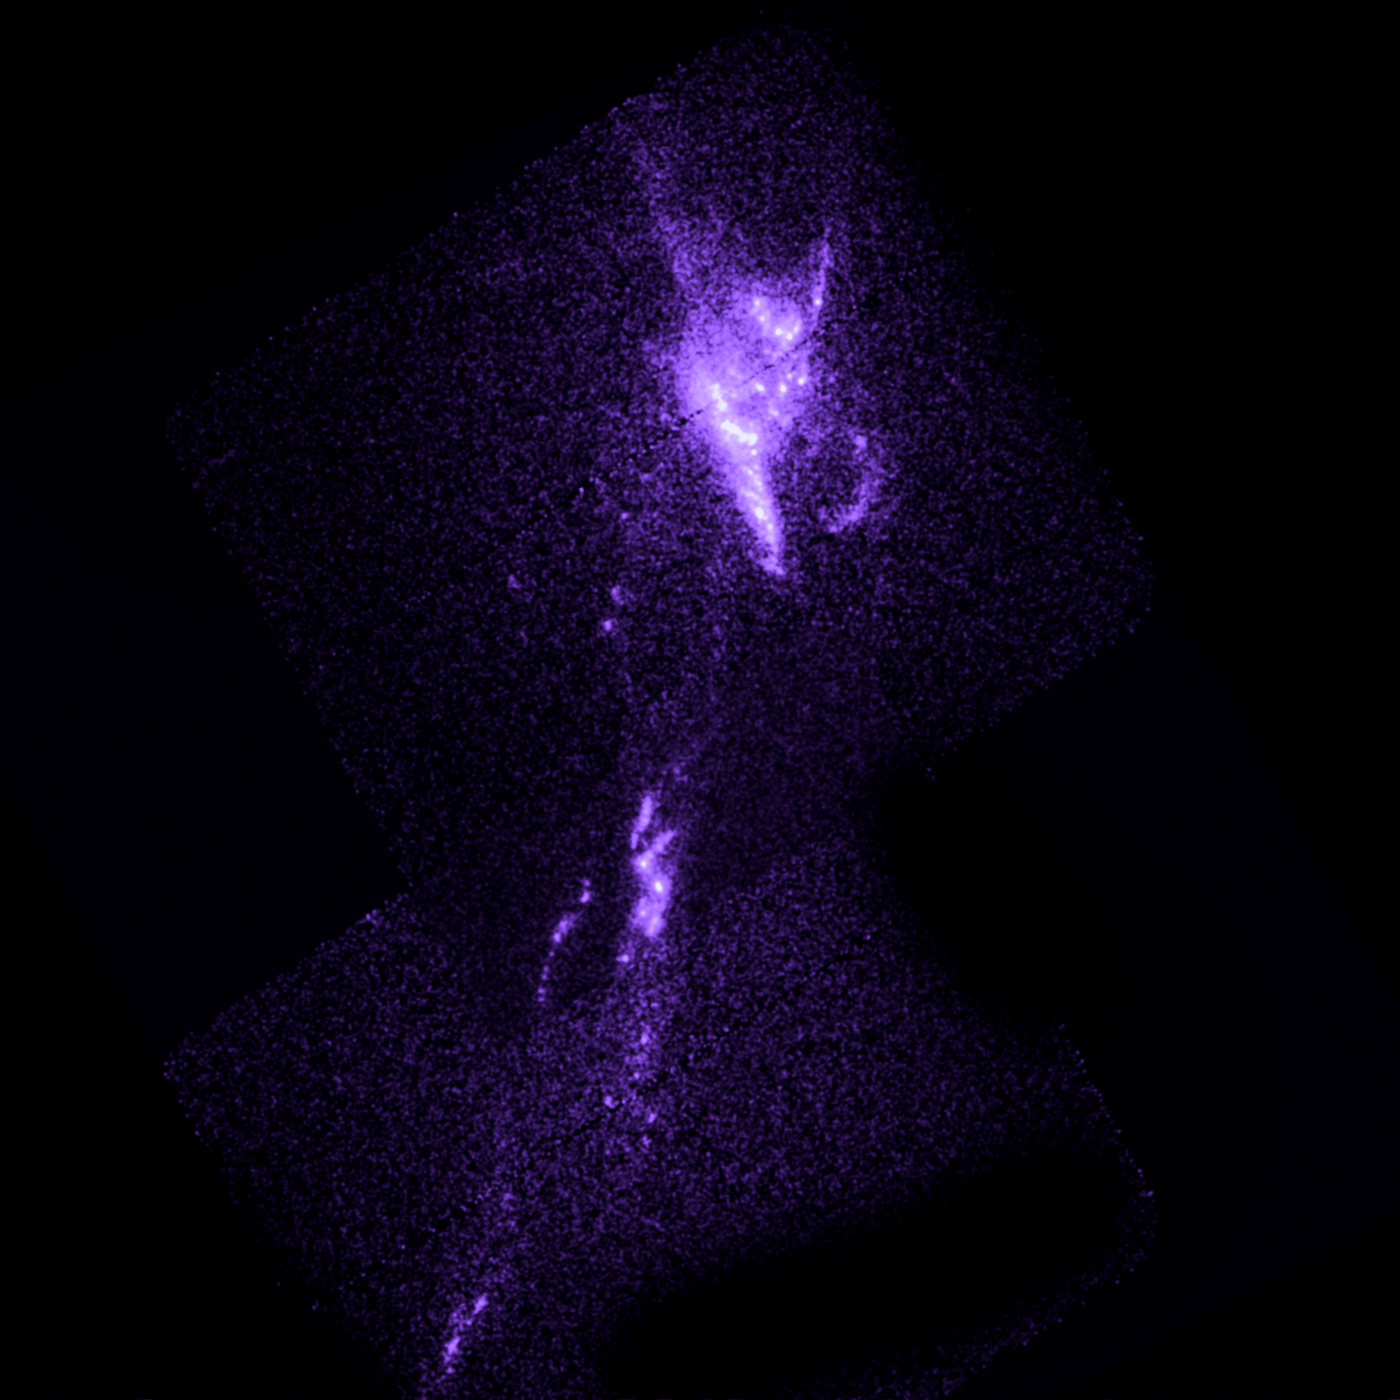

Galaxy Abell 1795

Object Name: Abell 1795
Object Description: Brightest Cluster Galaxies (BCG)
Instrument: HST/ACS/SBC

Compass and Scale Compass and Scale An astronomical image with a scale that shows how large an object is on the sky, a compass that shows how the object is oriented on the sky, and the filters with which the image was made.

Credit: NASA, ESA, G. Tremblay (Yale University), and R. Mittal (Rochester Institute of Technology, and Max Planck Institute for Gravitational Physics)